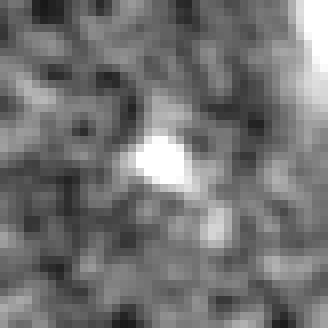

Hubble BoRG 58 Candidate Galaxy – a

Object Name: BoRG 58

Credit: NASA, ESA, M. Trenti (University of Colorado, Boulder, and University of Cambridge, UK), L. Bradley (STScI), and the BoRG team